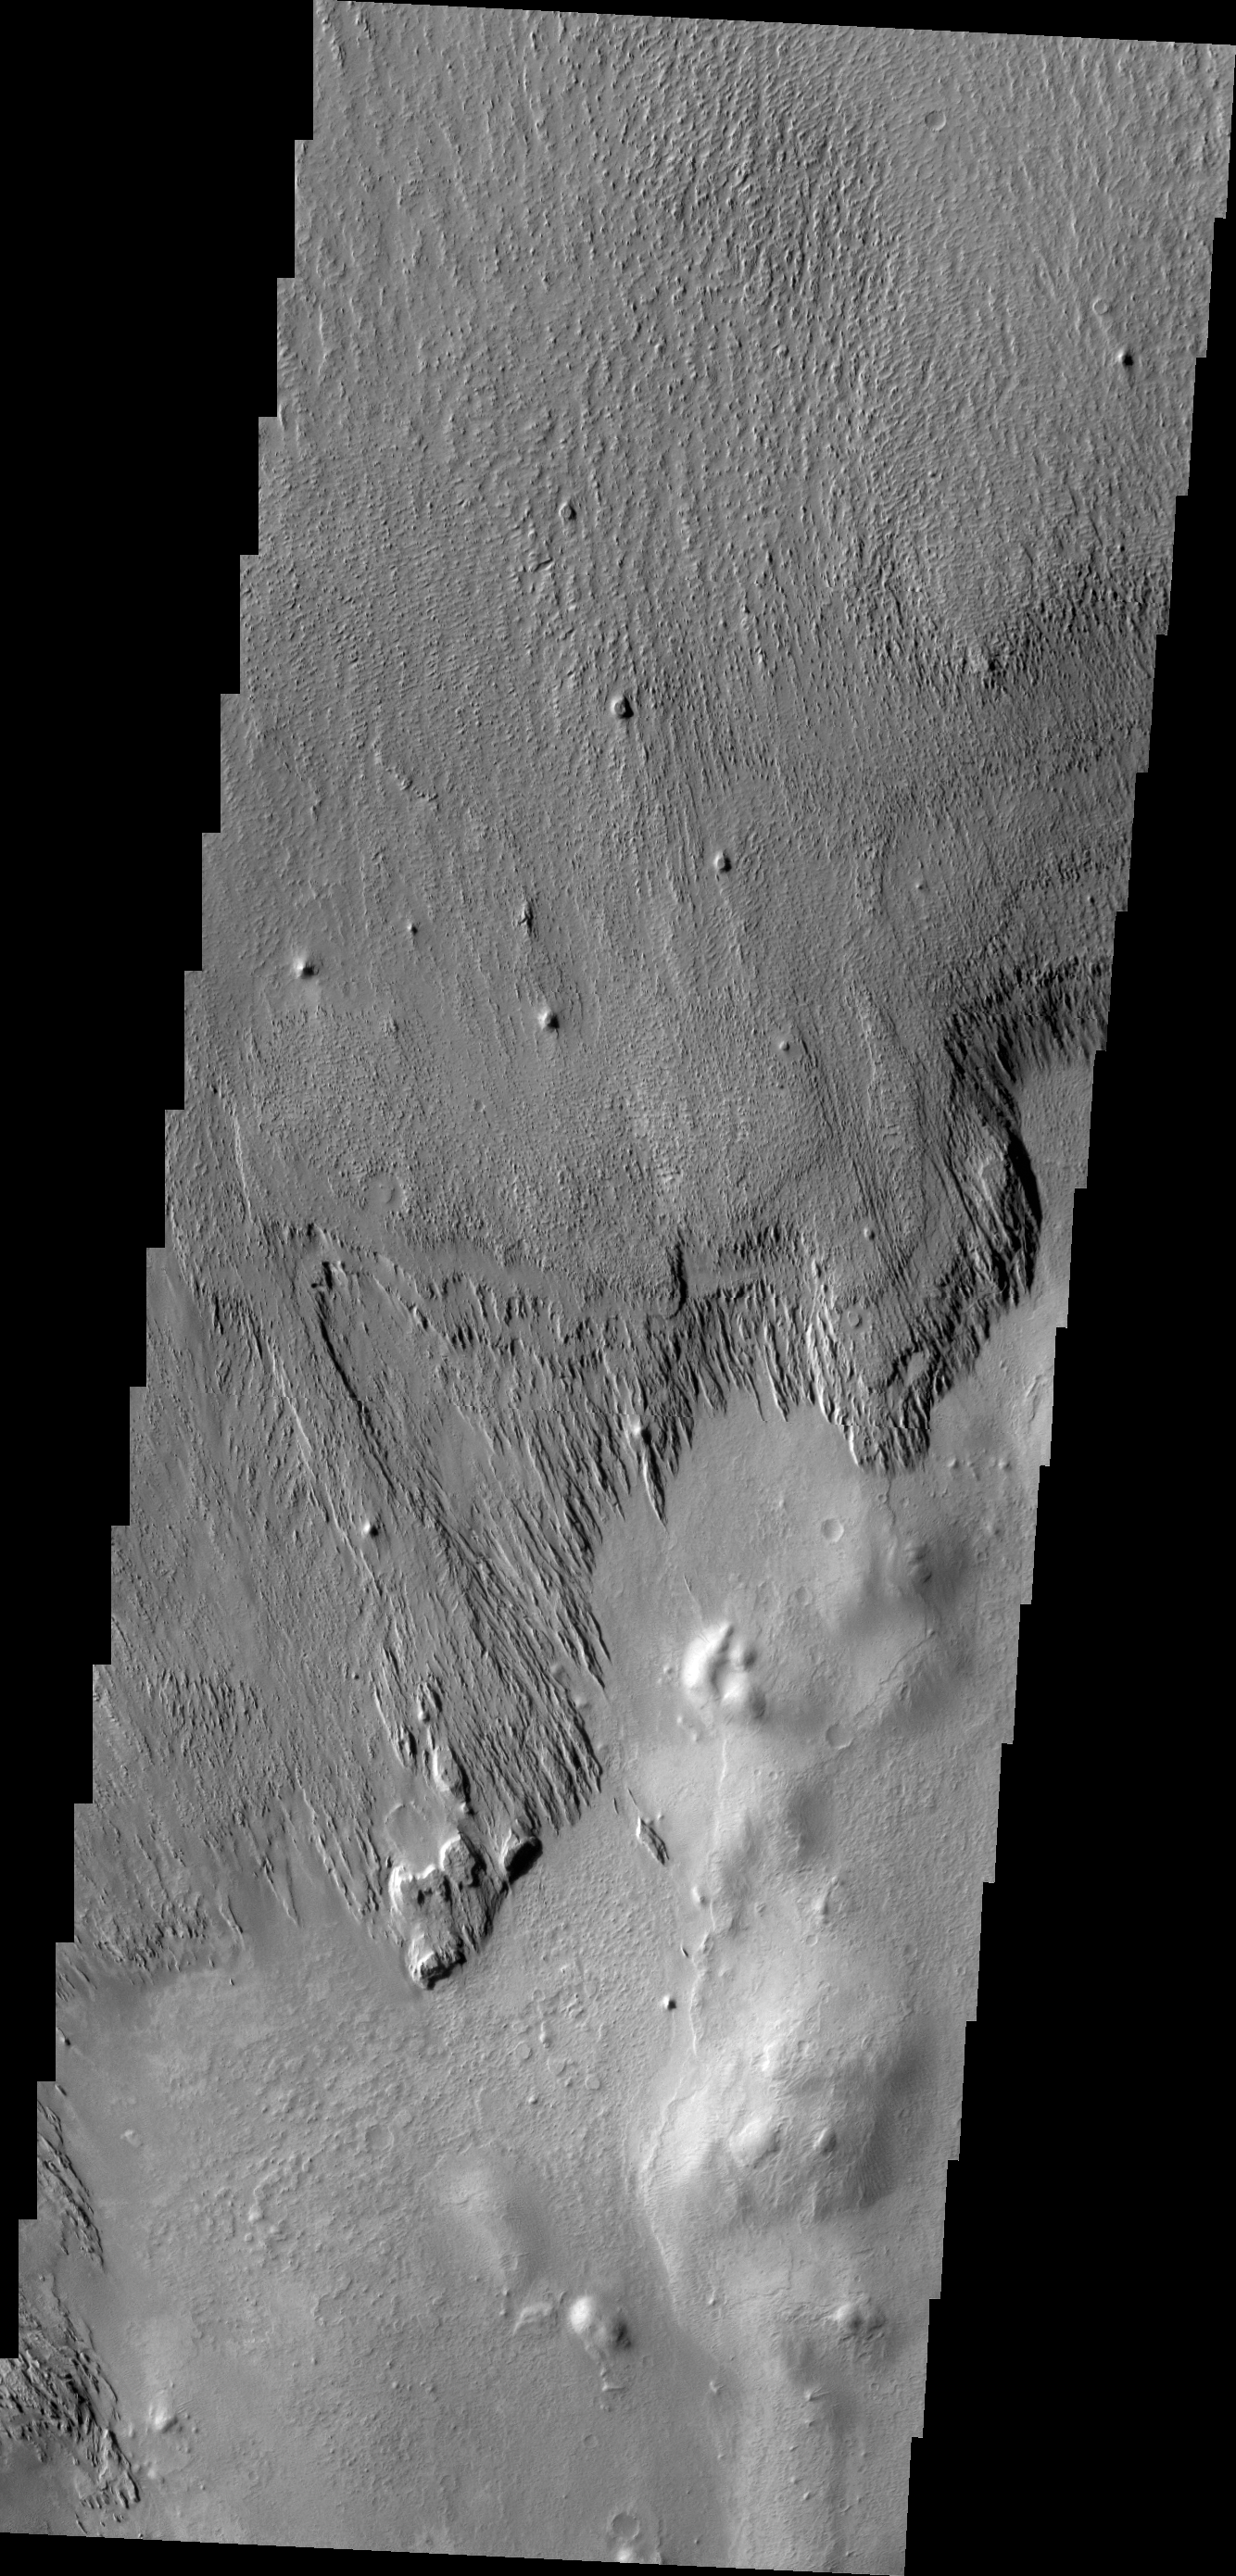

Wind Erosion

In regions where the surface materials are poorly cemented the wind acts to erode the materials into several different forms. This VIS image shows the margin between materials being sculpted by the wind into long, narrow hills and a surface not visibly affected by the wind.

Credit: NASA/JPL/ASU